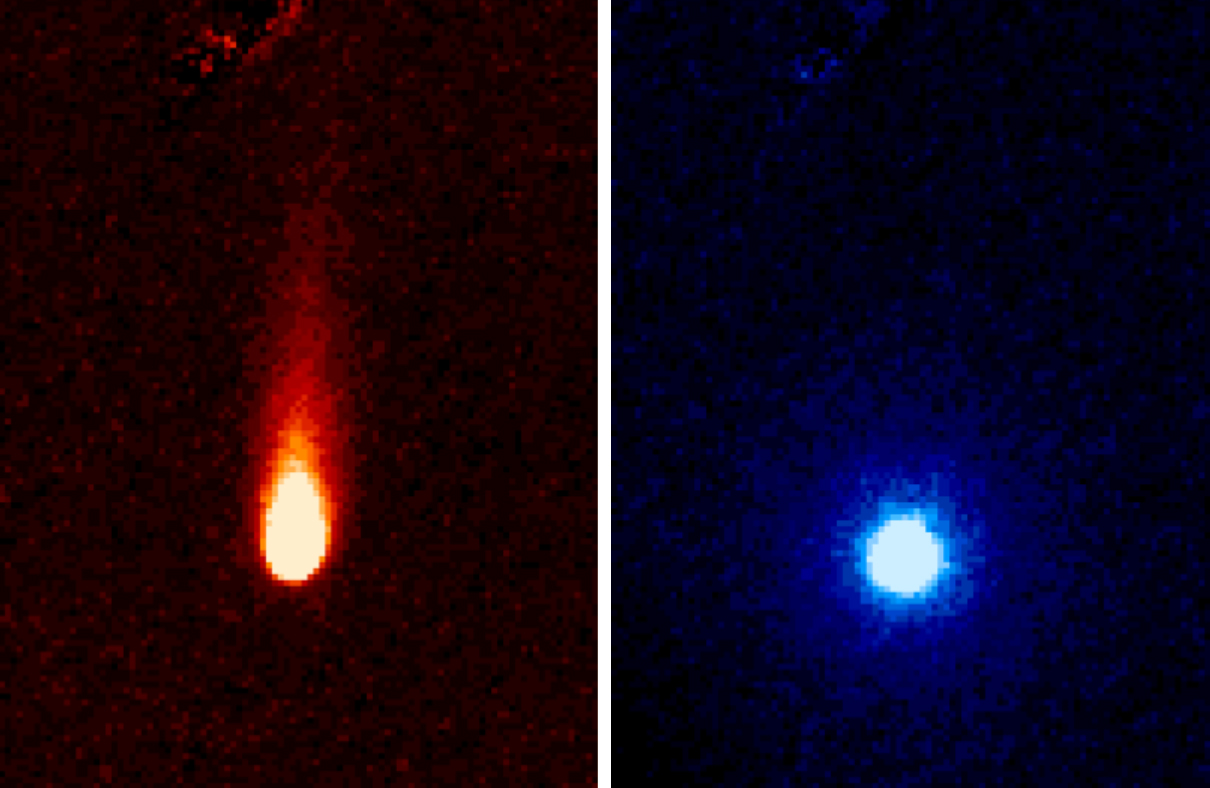

Spitzer Eyes Comet ISON

These images from NASA’s Spitzer Space Telescope of C/2012 S1 (Comet ISON) were taken on June 13, when ISON was 310 million miles (about 500 million kilometers) from the sun. The images were taken with the telescope’s infrared array camera at two different near-infrared wavelengths, 3.6 and 4.5 microns (the representational colors shown were selected to enhance visibility). The 3.6-micron image on the left shows a tail of fine rocky dust issuing from the comet and blown back by the pressure of sunlight as the comet speeds towards the sun (the tail points away from the sun). The image on the right side shows the 4.5-micron image with the 3.6-micron image information (dust) removed, and reveals a very different round structure — the first detection of a neutral gas atmosphere surrounding ISON. In this case, it is most likely created by carbon dioxide that is “fizzing” from the surface of the comet at a rate of about 2.2 million pounds (1 million kilograms) a day.

Comet ISON (officially known as C/2012 S1) is, like all comets, a dirty snowball made up of dust and frozen gases like water, ammonia, methane and carbon dioxide — some of the fundamental building blocks that scientists believe led to the formation of the planets 4.5 billion years ago. ISON will pass within 724,000 miles (1.2 million kilometers) of the sun on Nov. 28, making it a sungrazer comet that will evaporate its ices and even its rocky dust near perihelion, revealing even more of the comet’s composition.

NASA is bringing to bear a vast fleet of spacecraft, instruments, and space- and Earth-based telescopes to study this rarely-seen type of comet over the next year. ISON stands for International Scientific Optical Network, a group of observatories in ten countries who have organized to detect, monitor, and track objects in space. ISON is managed by the Keldysh Institute of Applied Mathematics, part of the Russian Academy of Sciences.

The complete list of observers is: C.M. Lisse, R.J. Vervack, and H.A. Weaver, Johns Hopkins University Applied Physics Laboratory; J.M. Bauer, Jet Propulsion Laboratory/Caltech; Y.R. Fernandez, University of Central Florida; M.S.P. Kelley, University of Maryland; M.M. Knight, Lowell Observatory; D. Hines, Space Telescope Science Institute; J-Y Li, Planetary Science Institute; W. Reach, USRA/SOFIA; M. L. Sitko, University of Cincinnati; P. A. Yanamandra-Fisher, SSI; K.J. Meech and J. Rayner, University of Hawaii.

NASA’s Jet Propulsion Laboratory, Pasadena, Calif., manages the Spitzer Space Telescope mission for NASA’s Science Mission Directorate, Washington. Science operations are conducted at the Spitzer Science Center at the California Institute of Technology in Pasadena. Data are archived at the Infrared Science Archive housed at the Infrared Processing and Analysis Center at Caltech. Caltech manages JPL for NASA.

Credit: NASA/JPL-Caltech/JHUAPL/UCF